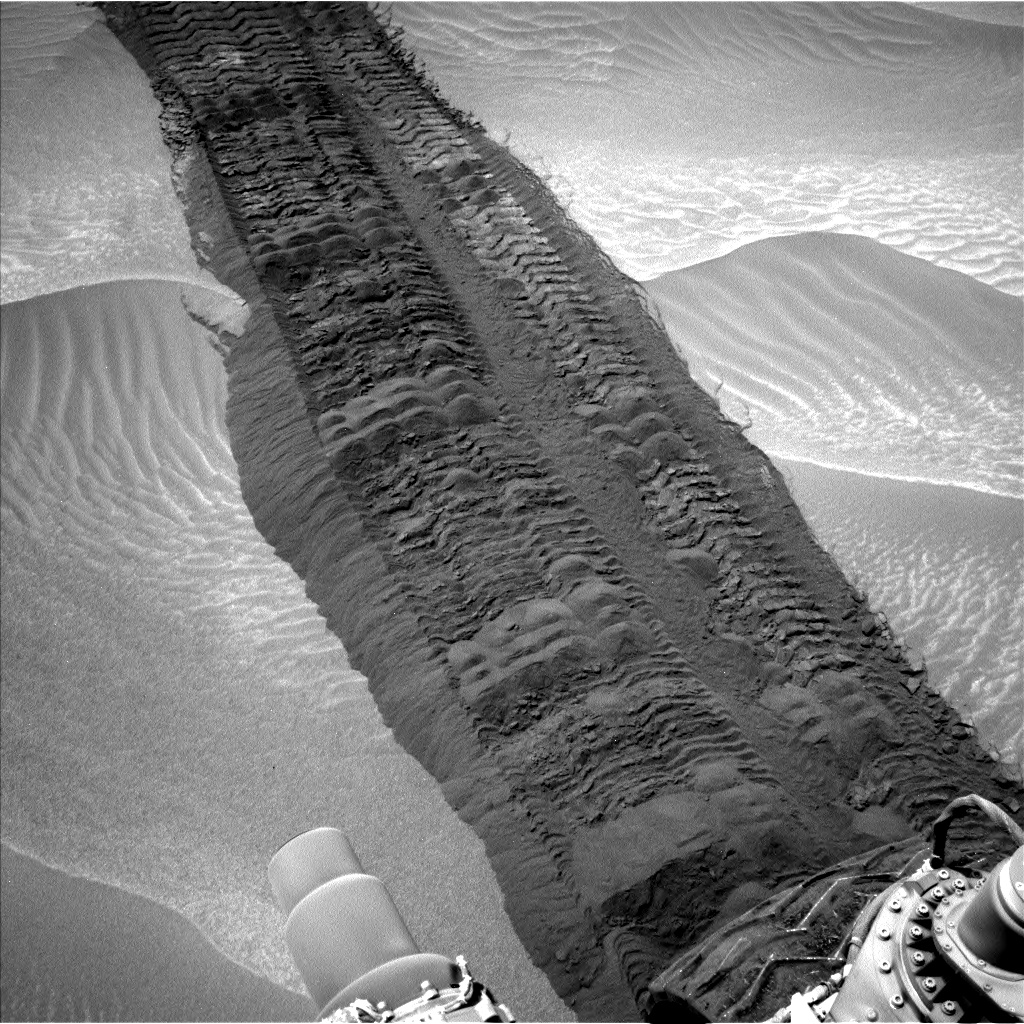

Curiosity Tracks in ‘Hidden Valley’ on Mars

This image from the Navigation Camera on NASA’s Curiosity Mars rover shows wheel tracks printed by the rover as it drove on the sandy floor of a lowland called “Hidden Valley” on the route toward Mount Sharp. The image was taken during the 709th Martian day, or sol, of the rover’s work on Mars (Aug. 4, 2014). That was one day before the second anniversary, in Earth years, of Curiosity’s landing on Mars.

NASA’s Jet Propulsion Laboratory, a division of the California Institute of Technology, Pasadena, manages the Mars Science Laboratory Project for NASA’s Science Mission Directorate, Washington. JPL designed and built the project’s Curiosity rover and the rover’s Navcam.

Credit: NASA/JPL-Caltech